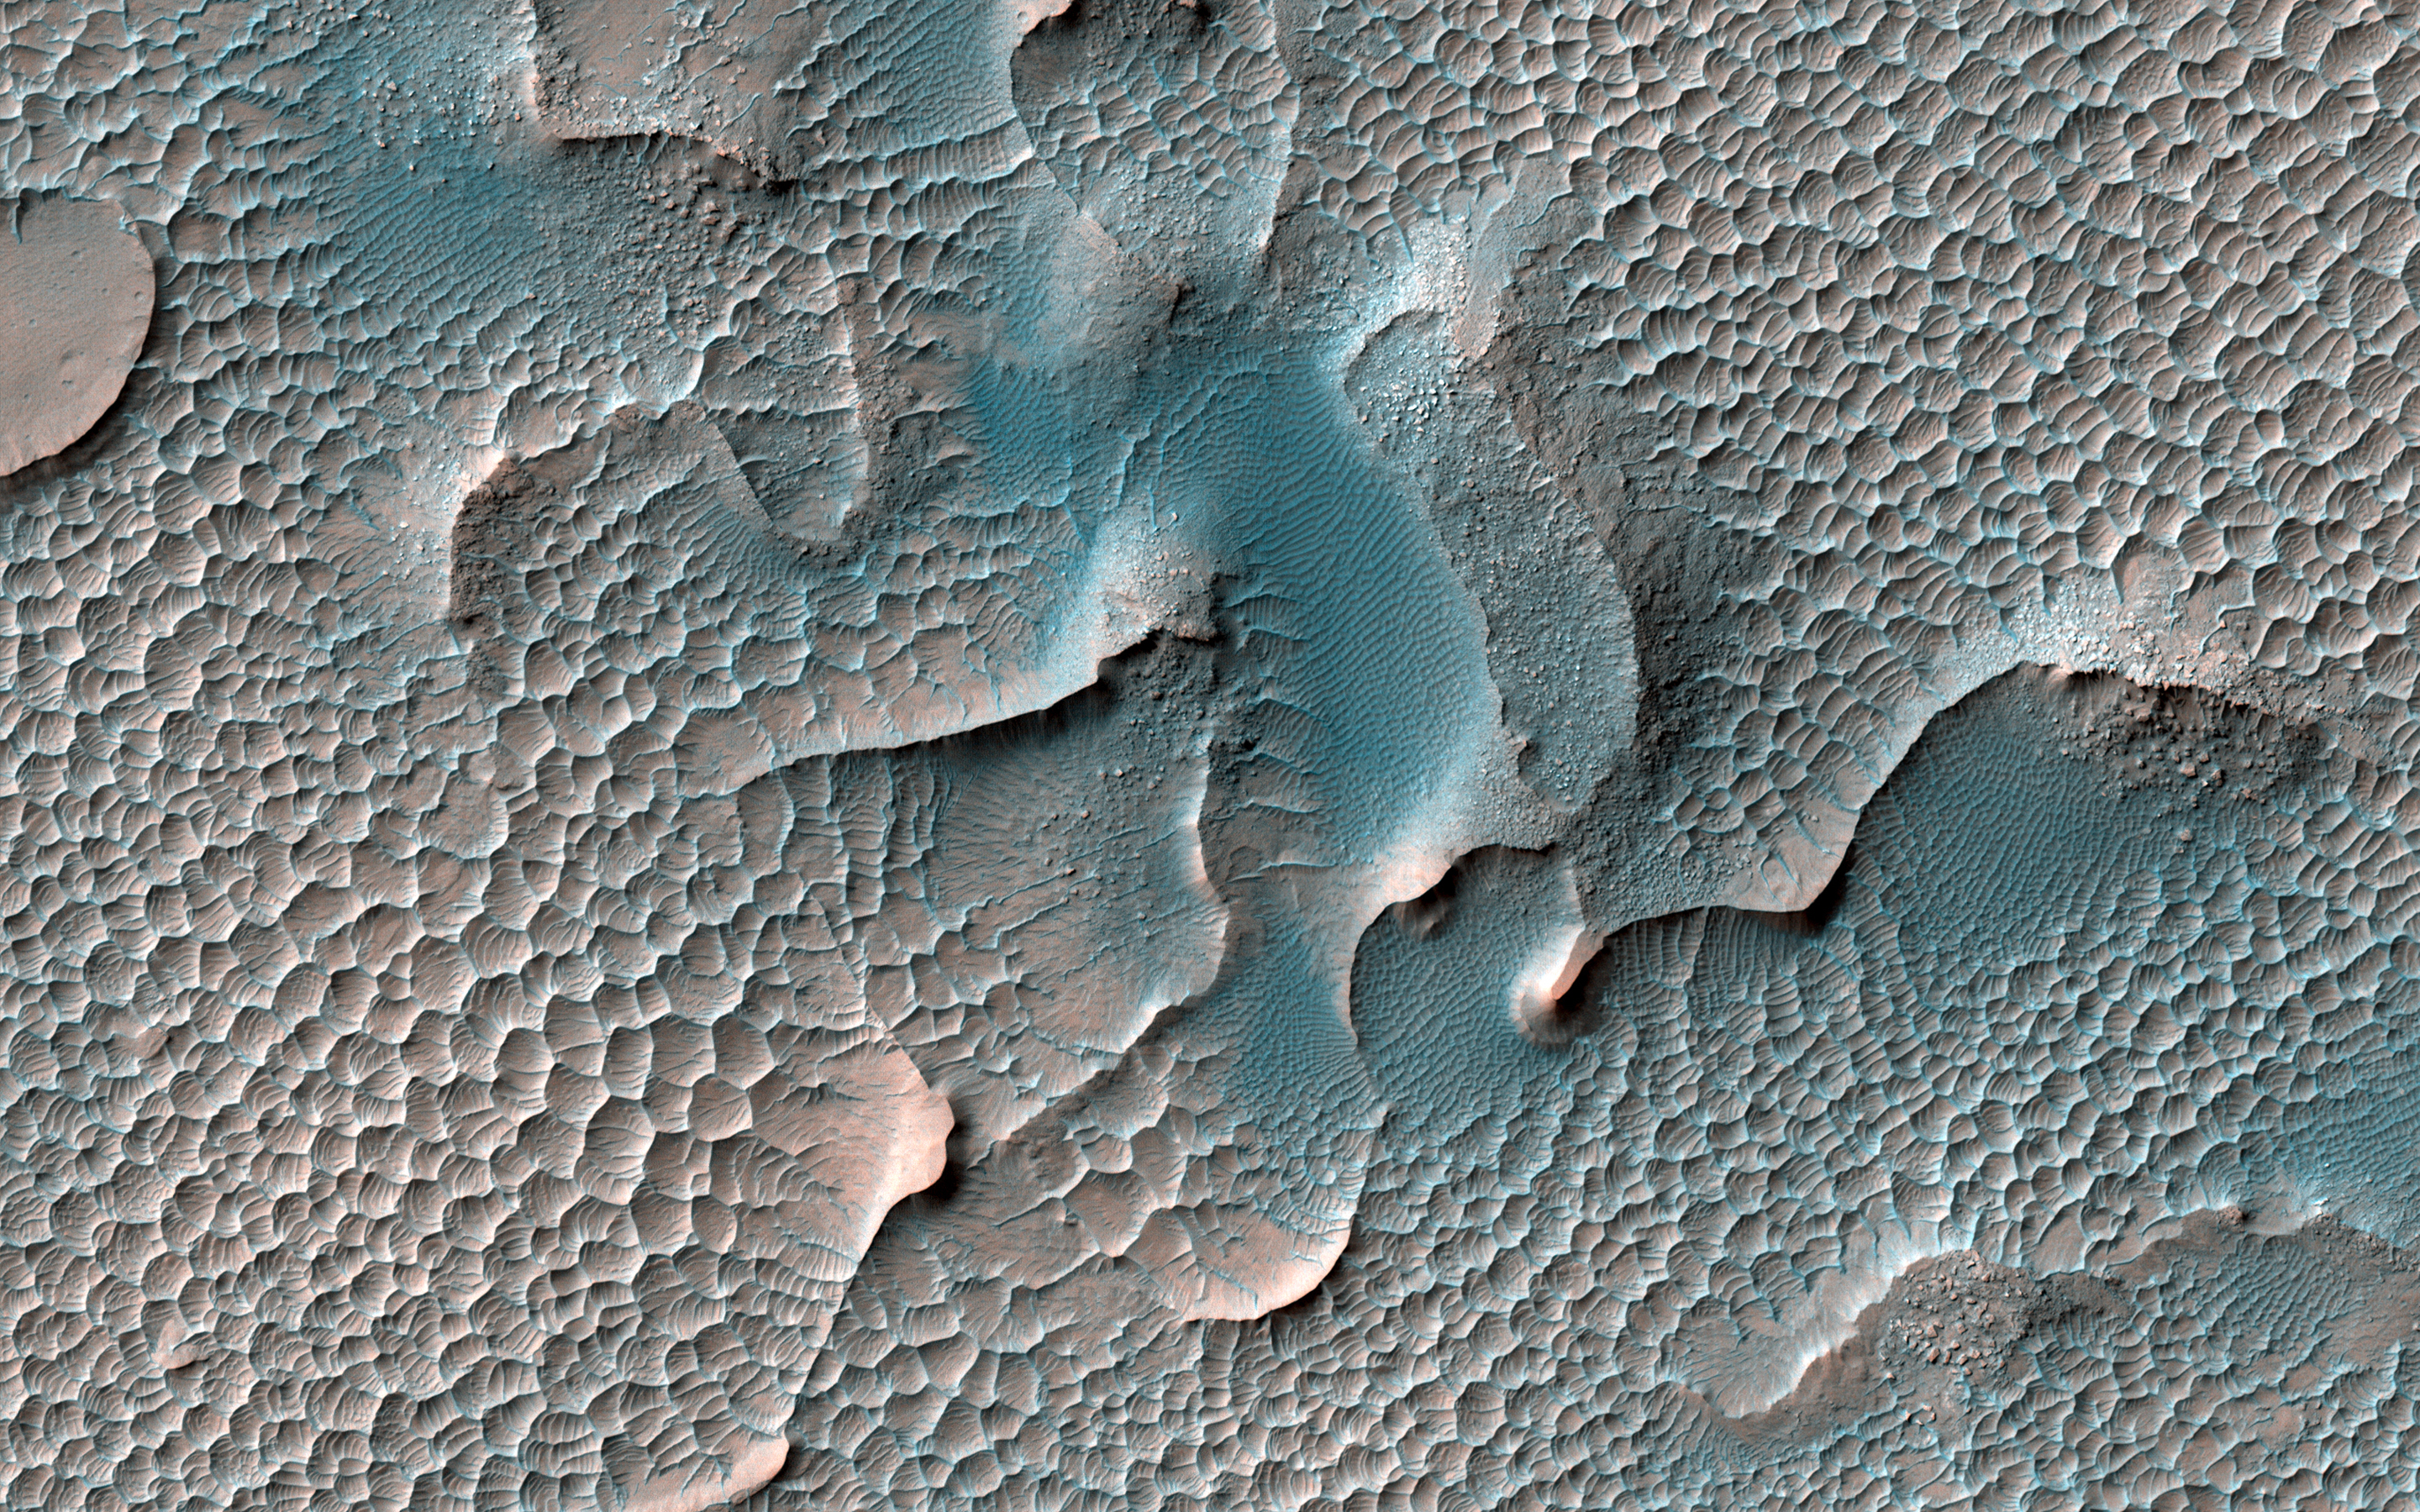

Dunes Frozen in Time

Sand dunes are found in many places on Mars. At most of these places the dunes are slowly moving, blown by the wind, just like on Earth. However, in this location in south Melas Chasma they appear to have turned to stone.

The large dunes are slowly being eroded and disappearing, replaced by smaller structures of scalloped sand.

The map is projected here at a scale of 25 centimeters (9.8 inches) per pixel. (The original image scale is 26.3 centimeters [10.4 inches] per pixel [with 1 x 1 binning]; objects on the order of 79 centimeters [31.1 inches] across are resolved.) North is up.

The University of Arizona, in Tucson, operates HiRISE, which was built by Ball Aerospace & Technologies Corp., in Boulder, Colorado. NASA’s Jet Propulsion Laboratory, a division of Caltech in Pasadena, California, manages the Mars Reconnaissance Orbiter Project for NASA’s Science Mission Directorate, Washington.

Credit: NASA/JPL-Caltech/University of Arizona